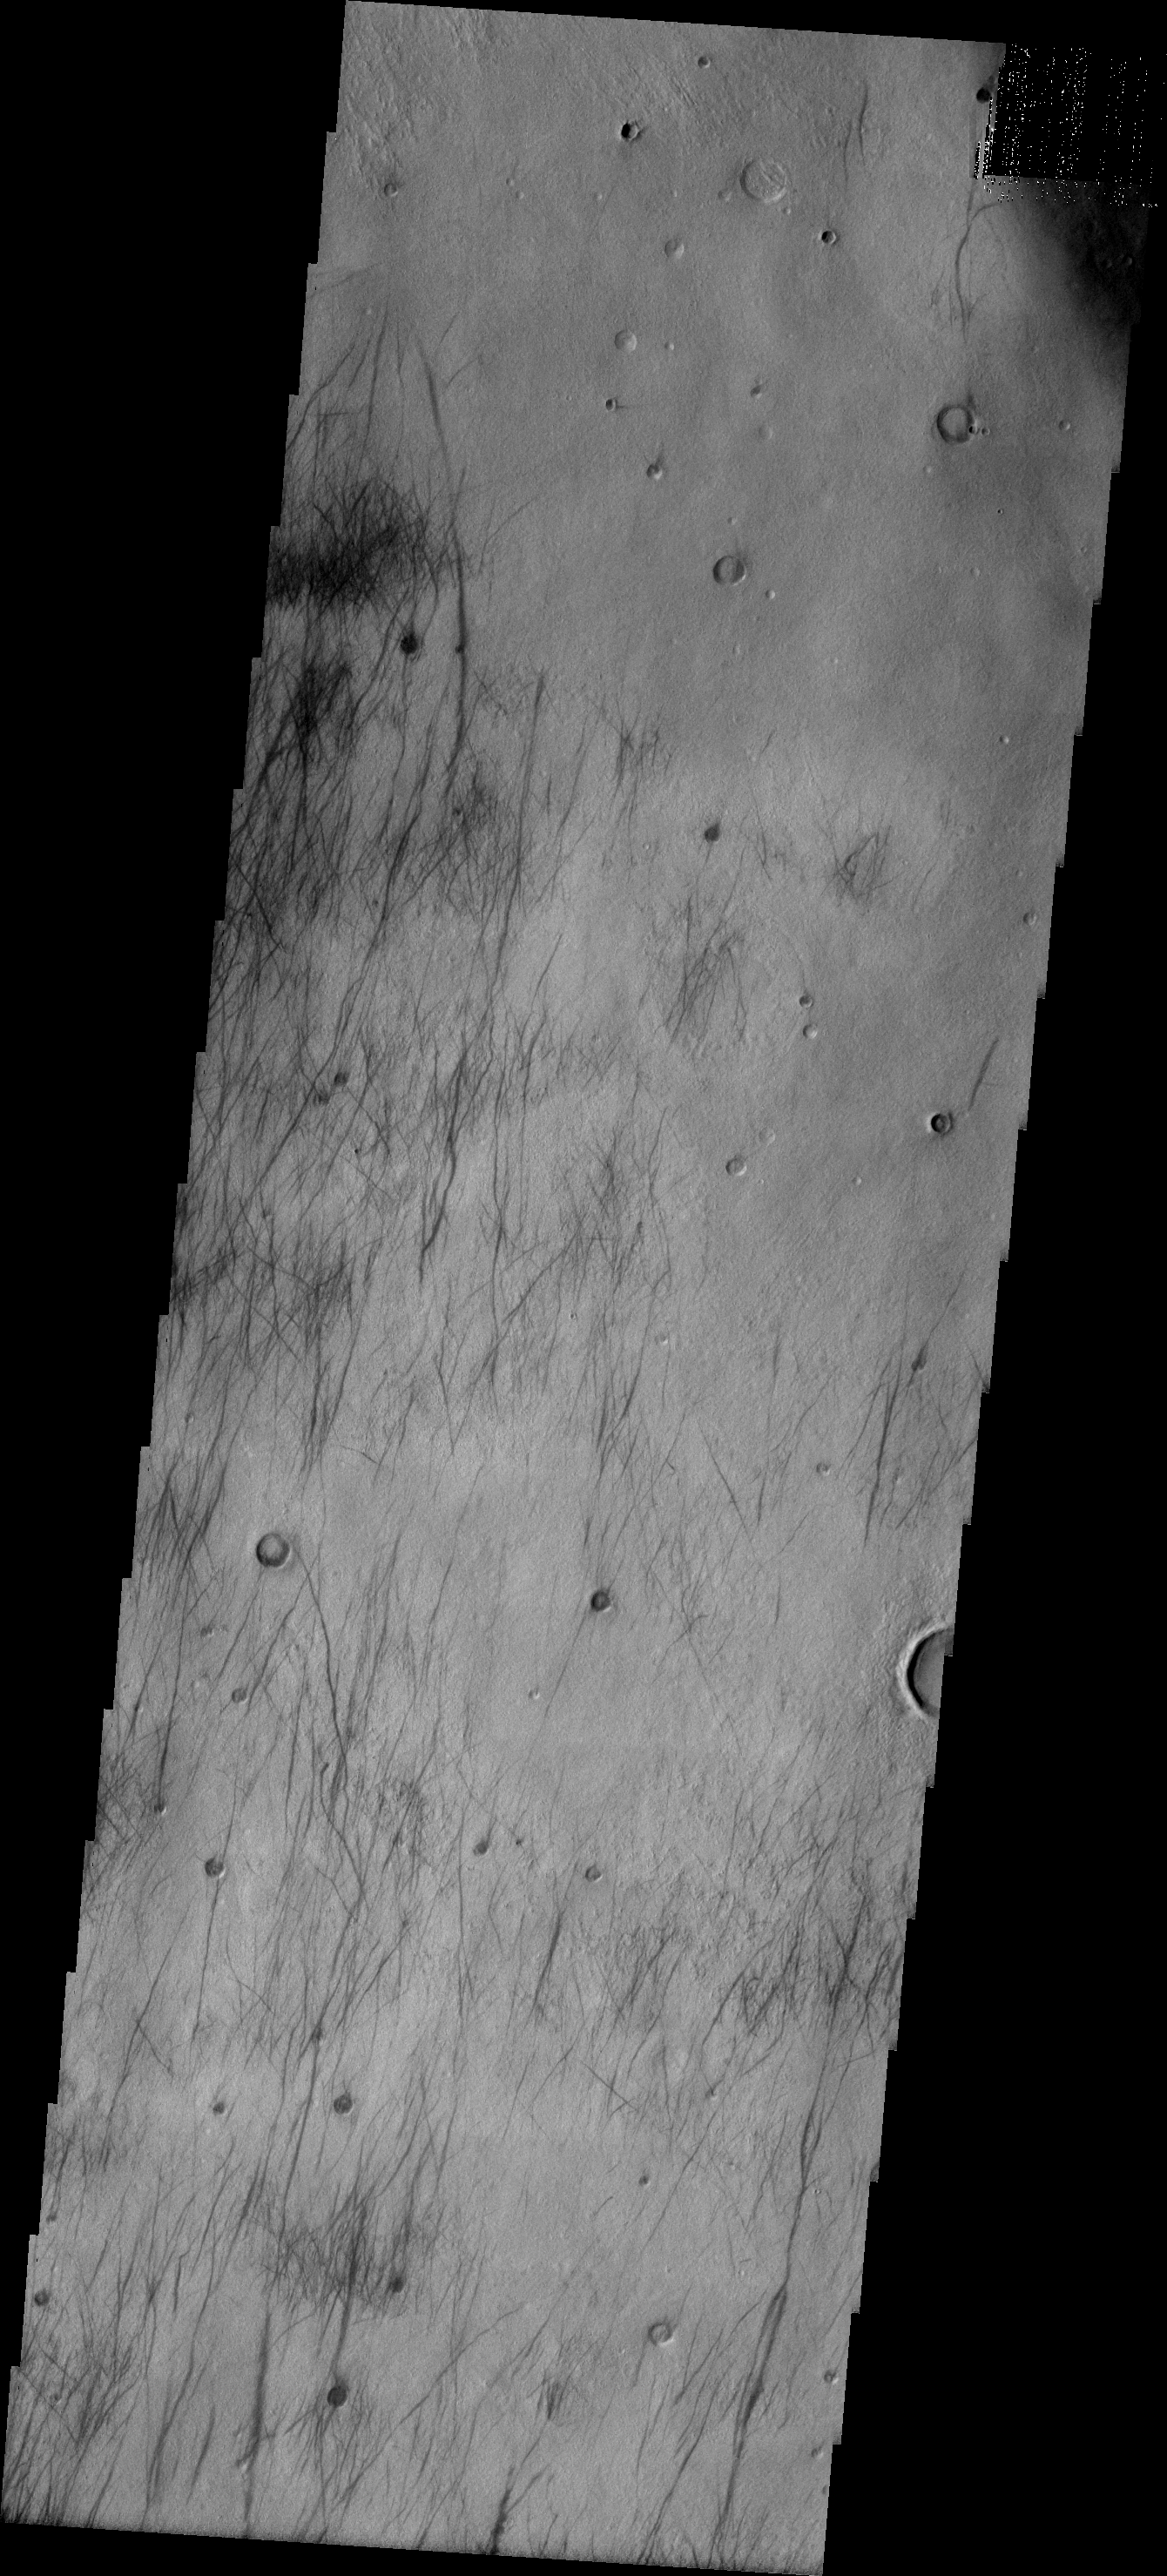

Dust Devil Tracks

The dust devil tracks in this VIS image are located between Noachis Terra and the deep Hellas Basin.

Image information: VIS instrument. Latitude -41.6N, Longitude 36.9E. 17 meter/pixel resolution.

Please see the THEMIS Data Citation Note for details on crediting THEMIS images.

Note: this THEMIS visual image has not been radiometrically nor geometrically calibrated for this preliminary release. An empirical correction has been performed to remove instrumental effects. A linear shift has been applied in the cross-track and down-track direction to approximate spacecraft and planetary motion. Fully calibrated and geometrically projected images will be released through the Planetary Data System in accordance with Project policies at a later time.

NASA’s Jet Propulsion Laboratory manages the 2001 Mars Odyssey mission for NASA’s Office of Space Science, Washington, D.C. The Thermal Emission Imaging System (THEMIS) was developed by Arizona State University, Tempe, in collaboration with Raytheon Santa Barbara Remote Sensing. The THEMIS investigation is led by Dr. Philip Christensen at Arizona State University. Lockheed Martin Astronautics, Denver, is the prime contractor for the Odyssey project, and developed and built the orbiter. Mission operations are conducted jointly from Lockheed Martin and from JPL, a division of the California Institute of Technology in Pasadena.

Credit: NASA/JPL/ASU